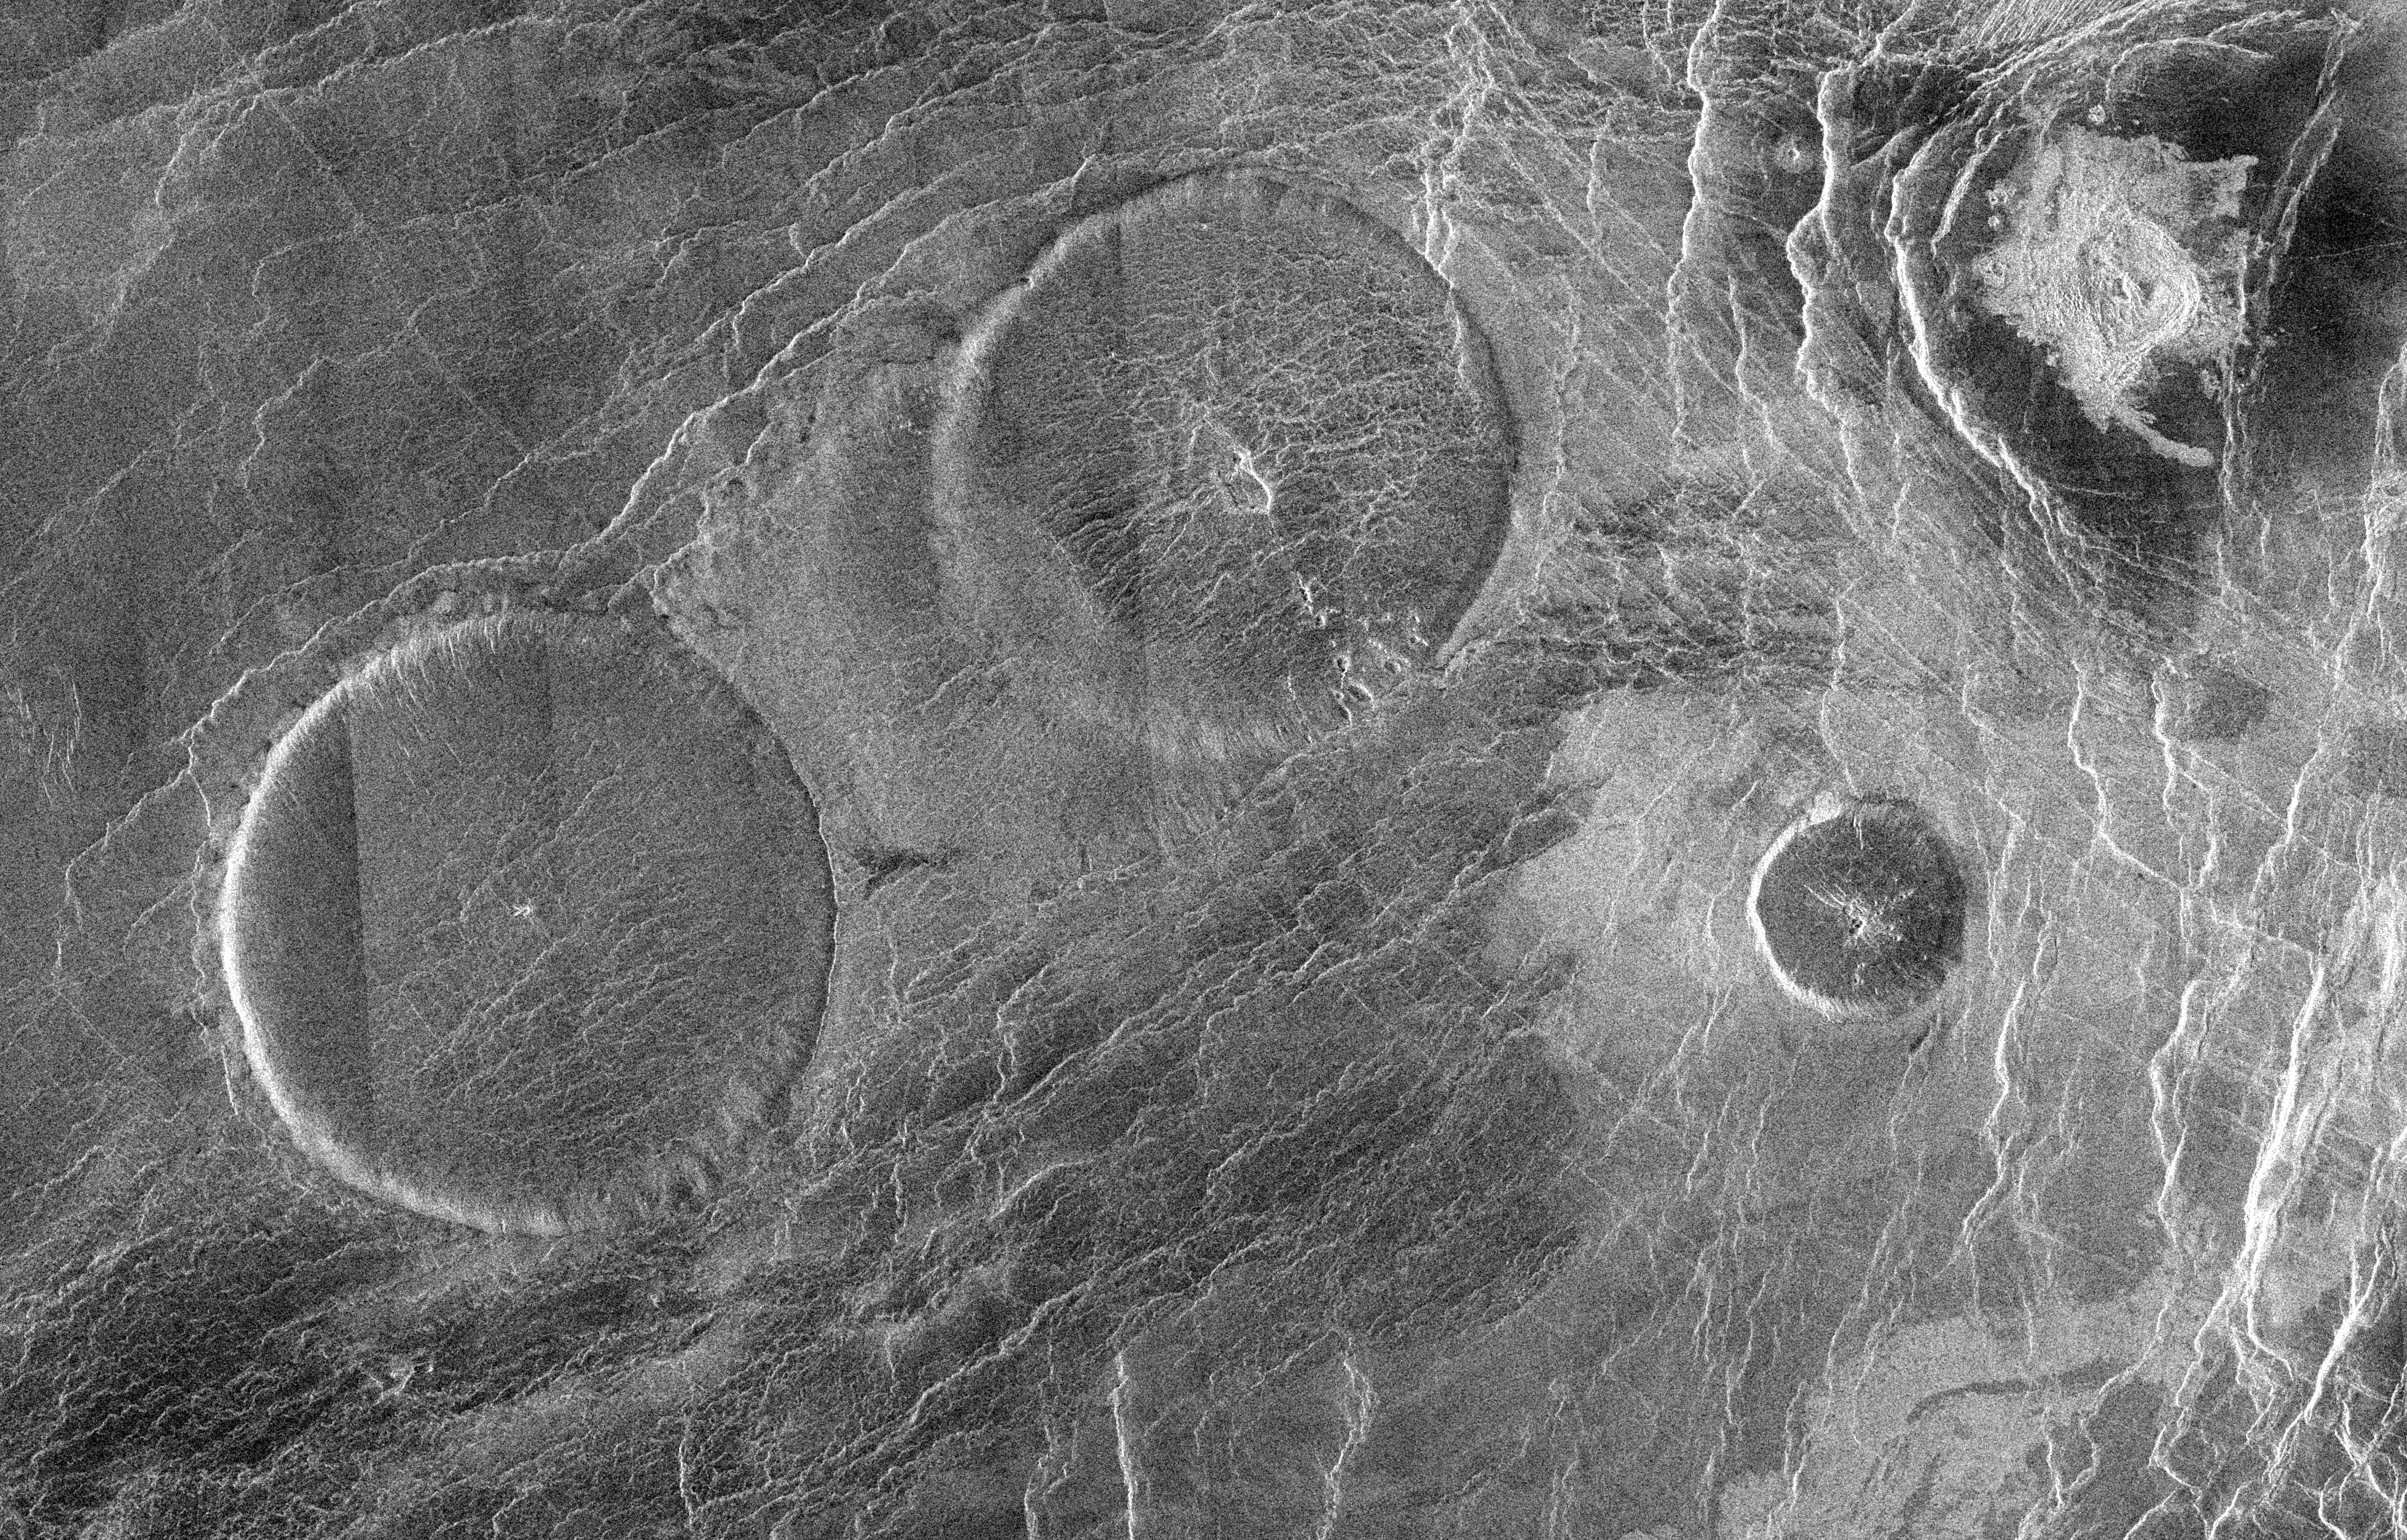

Venus – Eistla Region

This Magellan full resolution mosaic, centered at 12.3 north latitude, 8.3 degrees east longitude, shows an area 160 kilometers (96 miles) by 250 kilometers (150 miles) in the Eistla region of Venus. The prominent circular features are volcanic domes, 65 kilometers (39 miles) in diameter with broad, flat tops less than one kilometer (0.6 mile) in height. Sometimes referred to as ‘pancake’ domes, they represent a unique category of volcanic extrusions on Venus formed from viscous (sticky) lava. The cracks and pits commonly found in these features result from cooling and the withdrawal of lava. A less viscous flow was emitted from the northeastern dome toward the other large dome in the southwest corner of the image.

Credit: NASA/JPL